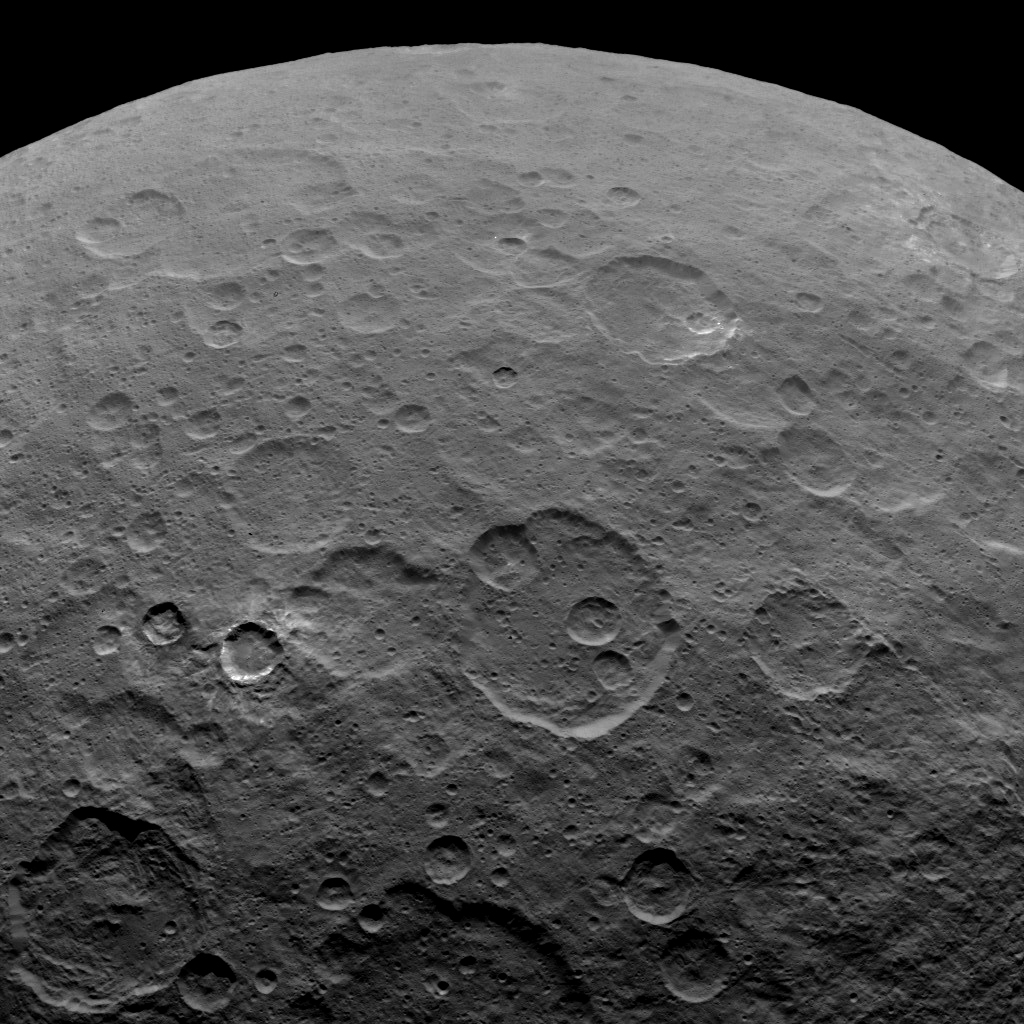

Dawn Survey Orbit Image 48

This image, taken by NASA’s Dawn spacecraft, shows a portion of the southern hemisphere of Ceres from an altitude of 2,700 miles (4,400 kilometers). The image, with a resolution of 1,400 feet (410 meters) per pixel, was taken on June 7, 2015. The crater at the lower left is called Toharu, which is 54 miles (87 kilometers) wide.

Dawn’s mission is managed by JPL for NASA’s Science Mission Directorate in Washington. Dawn is a project of the directorate’s Discovery Program, managed by NASA’s Marshall Space Flight Center in Huntsville, Alabama. UCLA is responsible for overall Dawn mission science. Orbital ATK, Inc., in Dulles, Virginia, designed and built the spacecraft. The German Aerospace Center, the Max Planck Institute for Solar System Research, the Italian Space Agency and the Italian National Astrophysical Institute are international partners on the mission team.

Credit: NASA/JPL-Caltech/UCLA/MPS/DLR/IDA